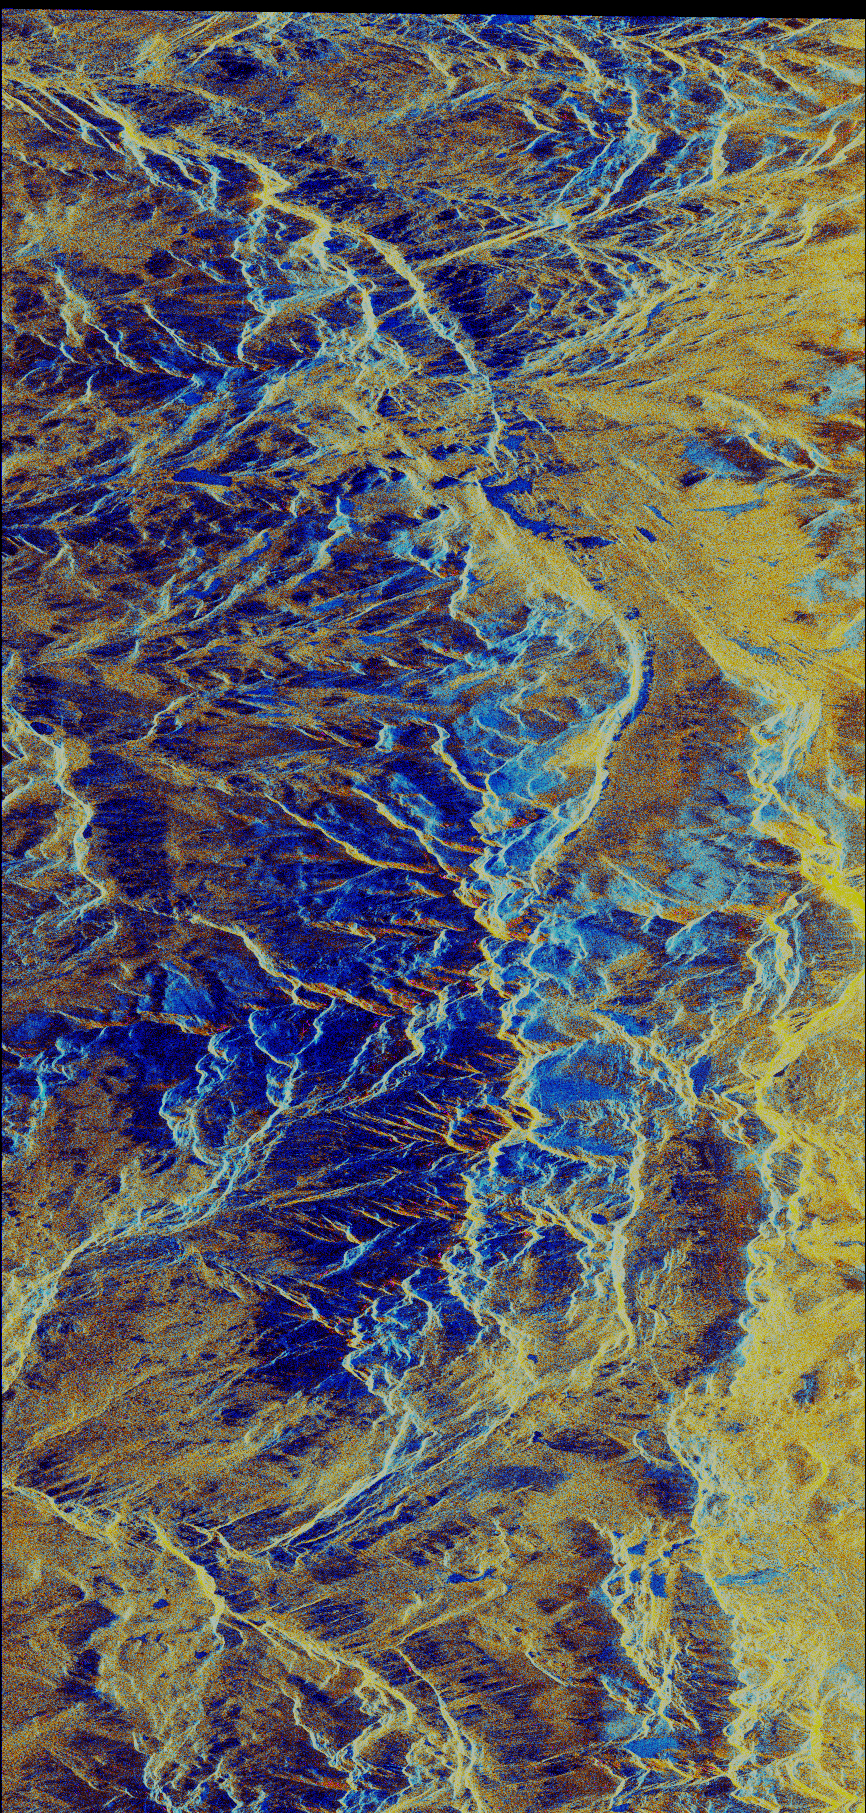

Space Radar Image of Mammoth, California

This image is a false-color composite of the Mammoth Mountain area in the Sierra Nevada Mountains, California. The image is centered at 37.6 degrees north latitude and 119.0 degrees west longitude. The area is approximately 11.5 kilometers by 78.3 kilometers (7.2 by 48.7 miles) in size. The image was acquired by the Spaceborne Imaging Radar-C and X-Synthetic Aperture Radar (SIR-C/X-SAR) aboard space shuttle Endeavour on its 40th orbit, April 11, 1994. The city of Mammoth Lakes is visible in the bottom right portion of the scene. In this color representation, red is C-band HV-polarization, green is C-band VV-polarization and blue is the ratio of C-band VV to C-band HV. Blue areas are lakes or slopes facing away from the radar illumination. Yellow represents areas of dry, old snow as well as slopes facing directly the radar illumination.

At the time of the SIR-C overflight, the sky conditions were partially cloudy, with low and cold air temperatures. Total snow depth is about 1 to 1.5 meters (3 to 5 feet). The current snow accumulation is only about 40 percent of the average for the season. The most recent snowfall in the area covered the entire area with about 30 centimeters (14 inches) of fresh dry snow. Above 3,000 meters (10,000 feet) elevation the snowpack is dry. Below that elevation, the snowpack has a layered structure. Snow hydrologists are using SIR-C/X-SAR data to determine both the quantity of water held by seasonal snowpack and the amount of snow melting.

SIR-C/X-SAR radars illuminate Earth with microwaves allowing detailed observations at any time, regardless of weather or sunlight conditions. SIR-C/X-SAR uses three microwave wavelengths: L-band (24 cm), C-band (6 cm) and X-band (3 cm). The multi-frequency data will be used by the international scientific community to better understand the global environment and how it is changing. The SIR-C/X-SAR data, in conjunction with aircraft and ground studies, will give scientists clearer insights into those environmental changes which are caused by nature and those changes which are induced by human activity.

SIR-C was developed by NASA’s Jet Propulsion Laboratory. X-SAR was developed by the Dornier and Alenia Spazio companies for the German space agency, Deutsche Agentur fuer Raumfahrtangelegenheiten (DARA), and the Italian space agency, Agenzia Spaziale Italiana (ASI) with the Deutsche Forschungsanstalt fur Luft und Raumfahrt e.v. (DLR), the major partner in science, operation and data processing of X-SAR.

Credit: NASA/JPL-Caltech